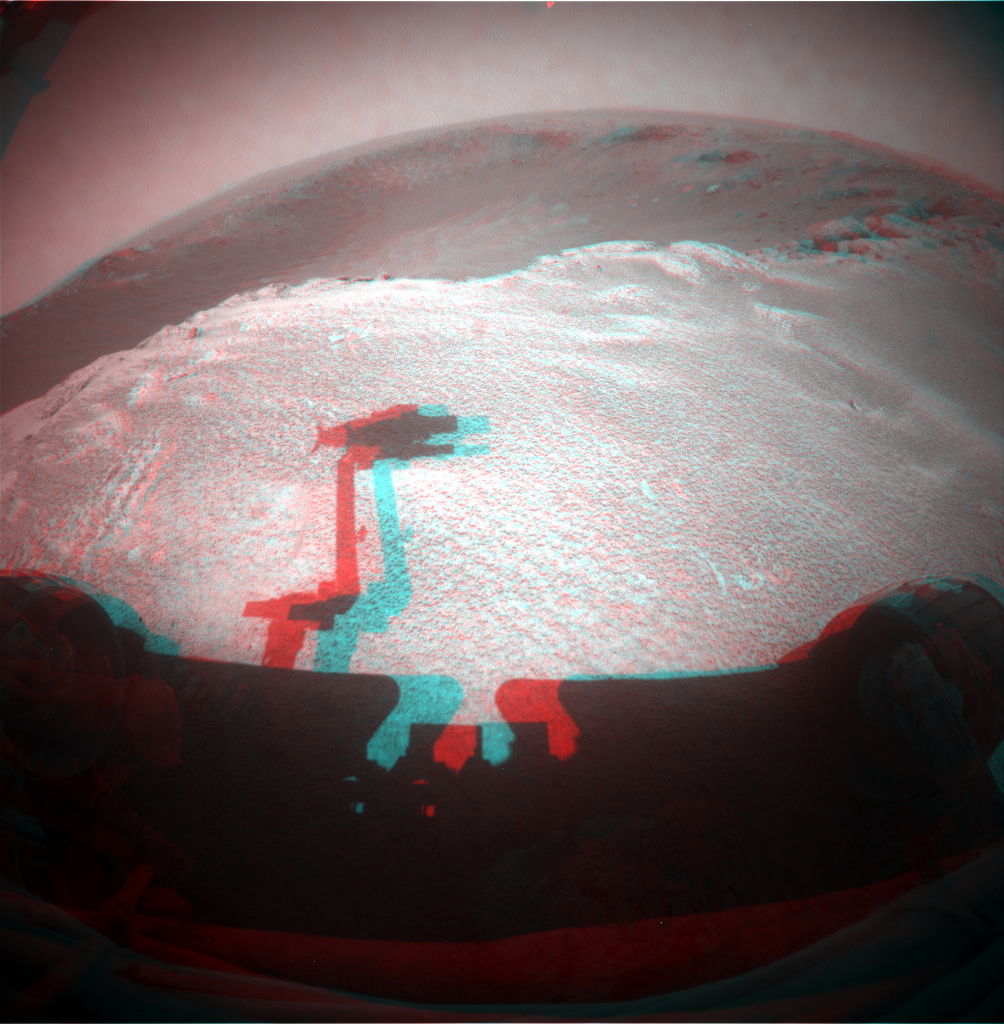

Fisheye Stereo from Edge of ‘Santa Maria’ Crater, Sol 2459

NASA’s Mars Rover Opportunity gained this stereo view during the 2,459th Martian day, or sol of the rover’s work on Mars (Dec. 24, 2010) from the edge of a football-field-size crater informally named “Santa Maria.”

The scene appears three-dimensional when viewed through red-blue glasses with the red lens on the left. It combines images taken with the left eye and right eye of Opportunity’s front hazard-avoidance camera.

The rover’s upraised robotic arm, itself out of view, casts a dragon-shaped shadow in the foreground.

Opportunity’s viewpoint for this scene is the position reached by a drive on Sol 2454. Drives on sols 2452 and 2454 brought Opportunity a few meters counterclockwise around the western side of the crater from the place where the rover first approached the crater on Sol 2451 (Dec. 16, 2010).

NASA’s Jet Propulsion Laboratory, a division of the California Institute of Technology in Pasadena, manages the Mars Exploration Rover Project for the NASA Science Mission Directorate, Washington.

Credit: NASA/JPL-Caltech